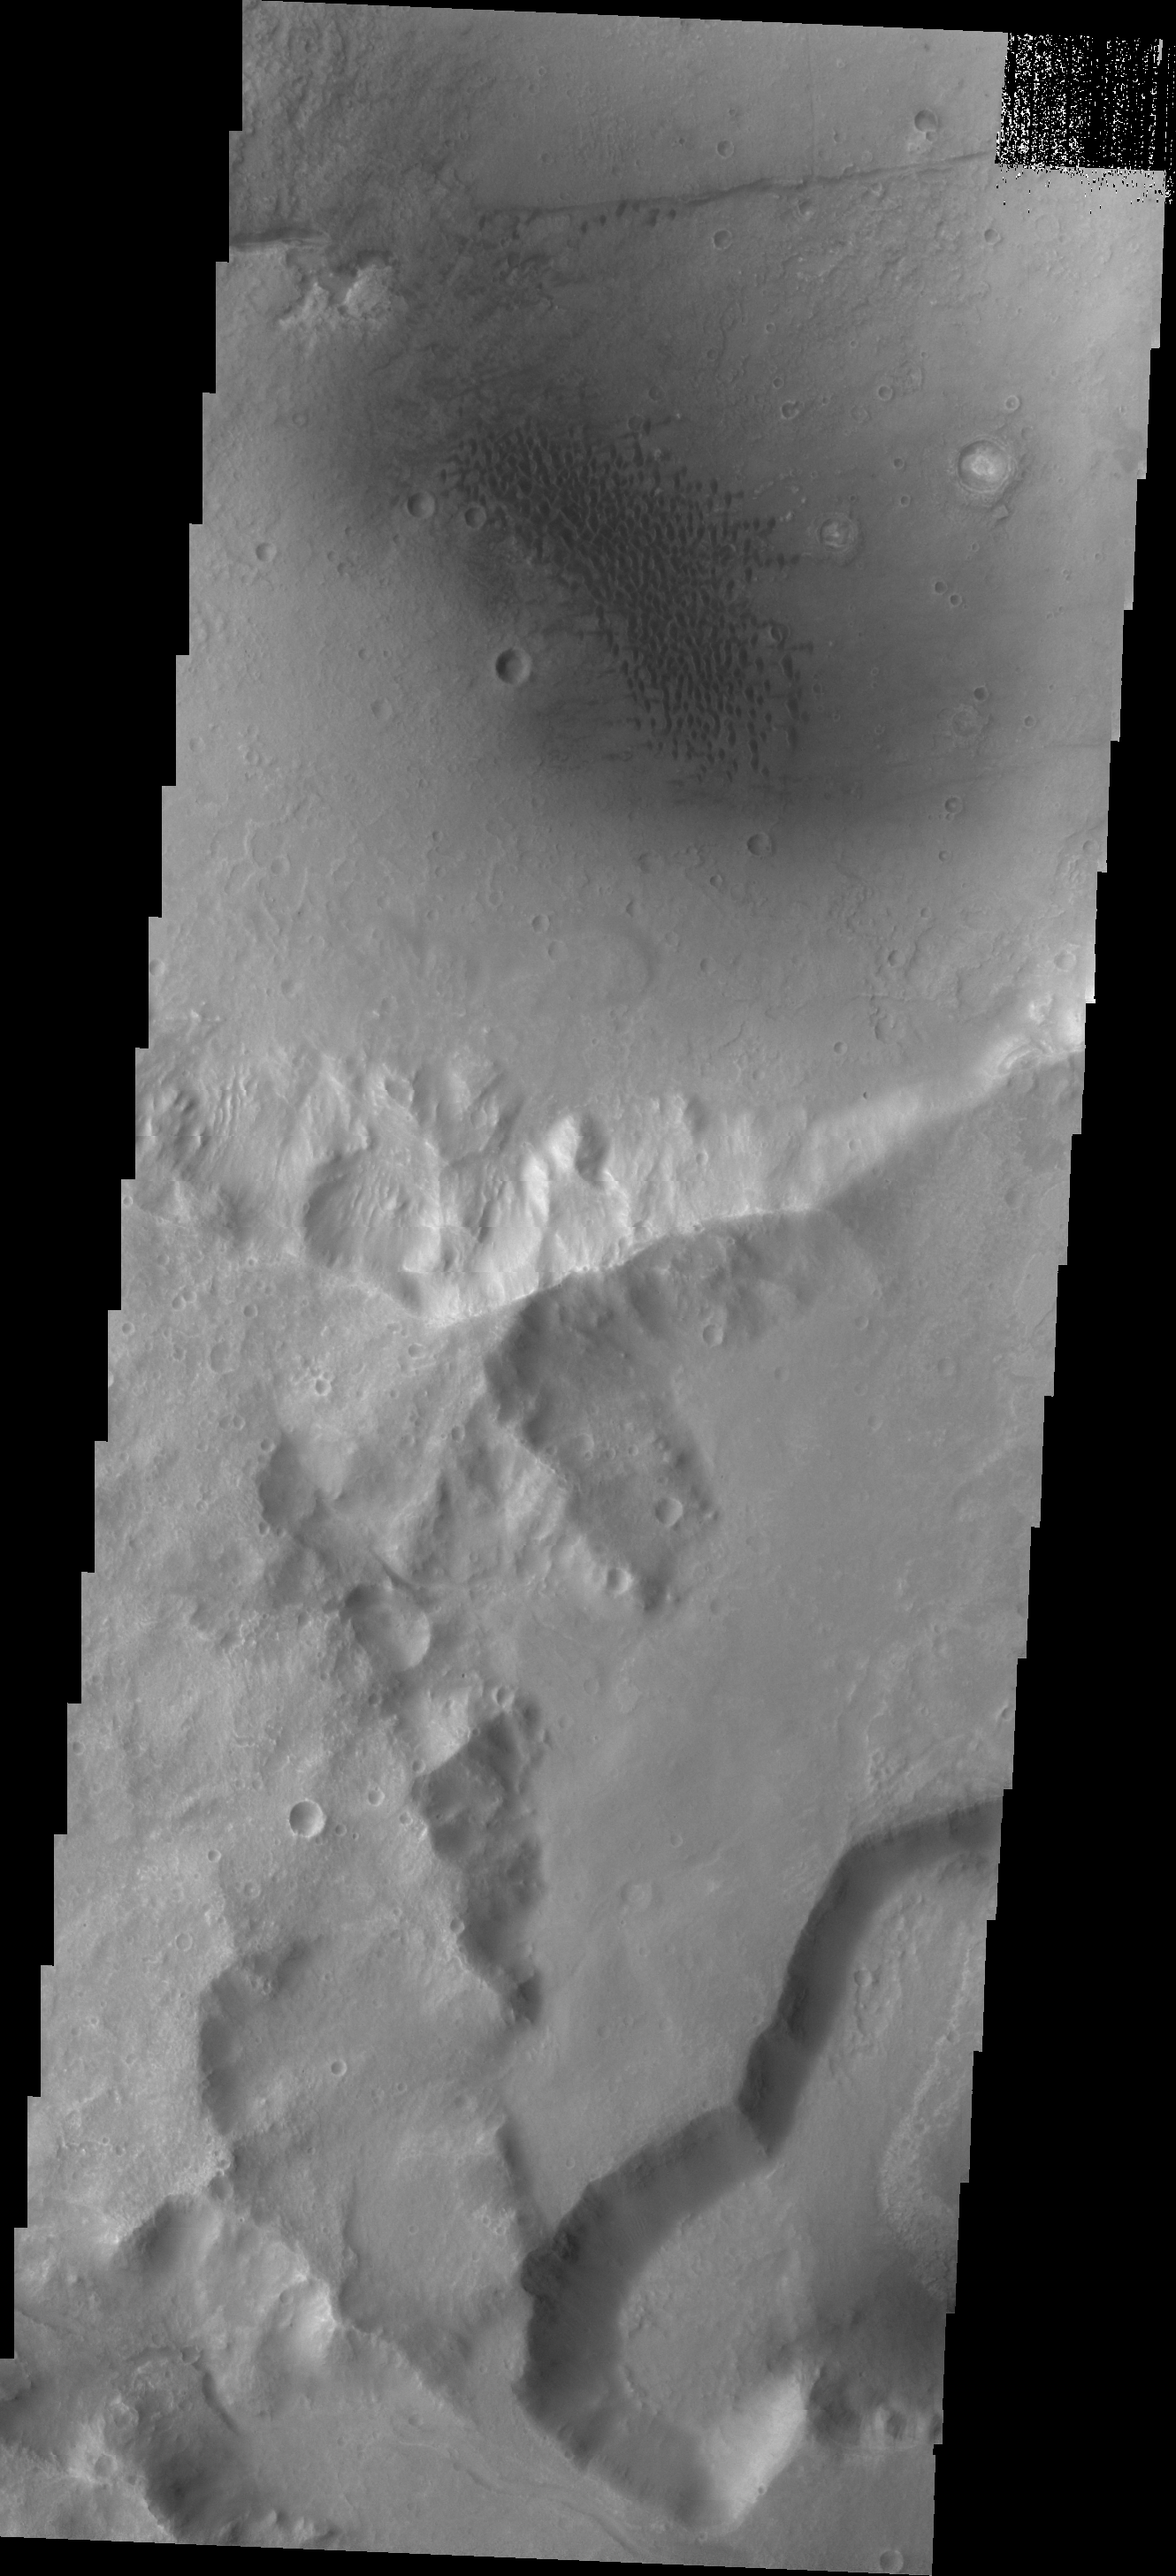

Dunes

The dunes in this VIS image are located in an unnamed crater on the eastern margin of Tempe Terra.

Credit: NASA/JPL/ASU